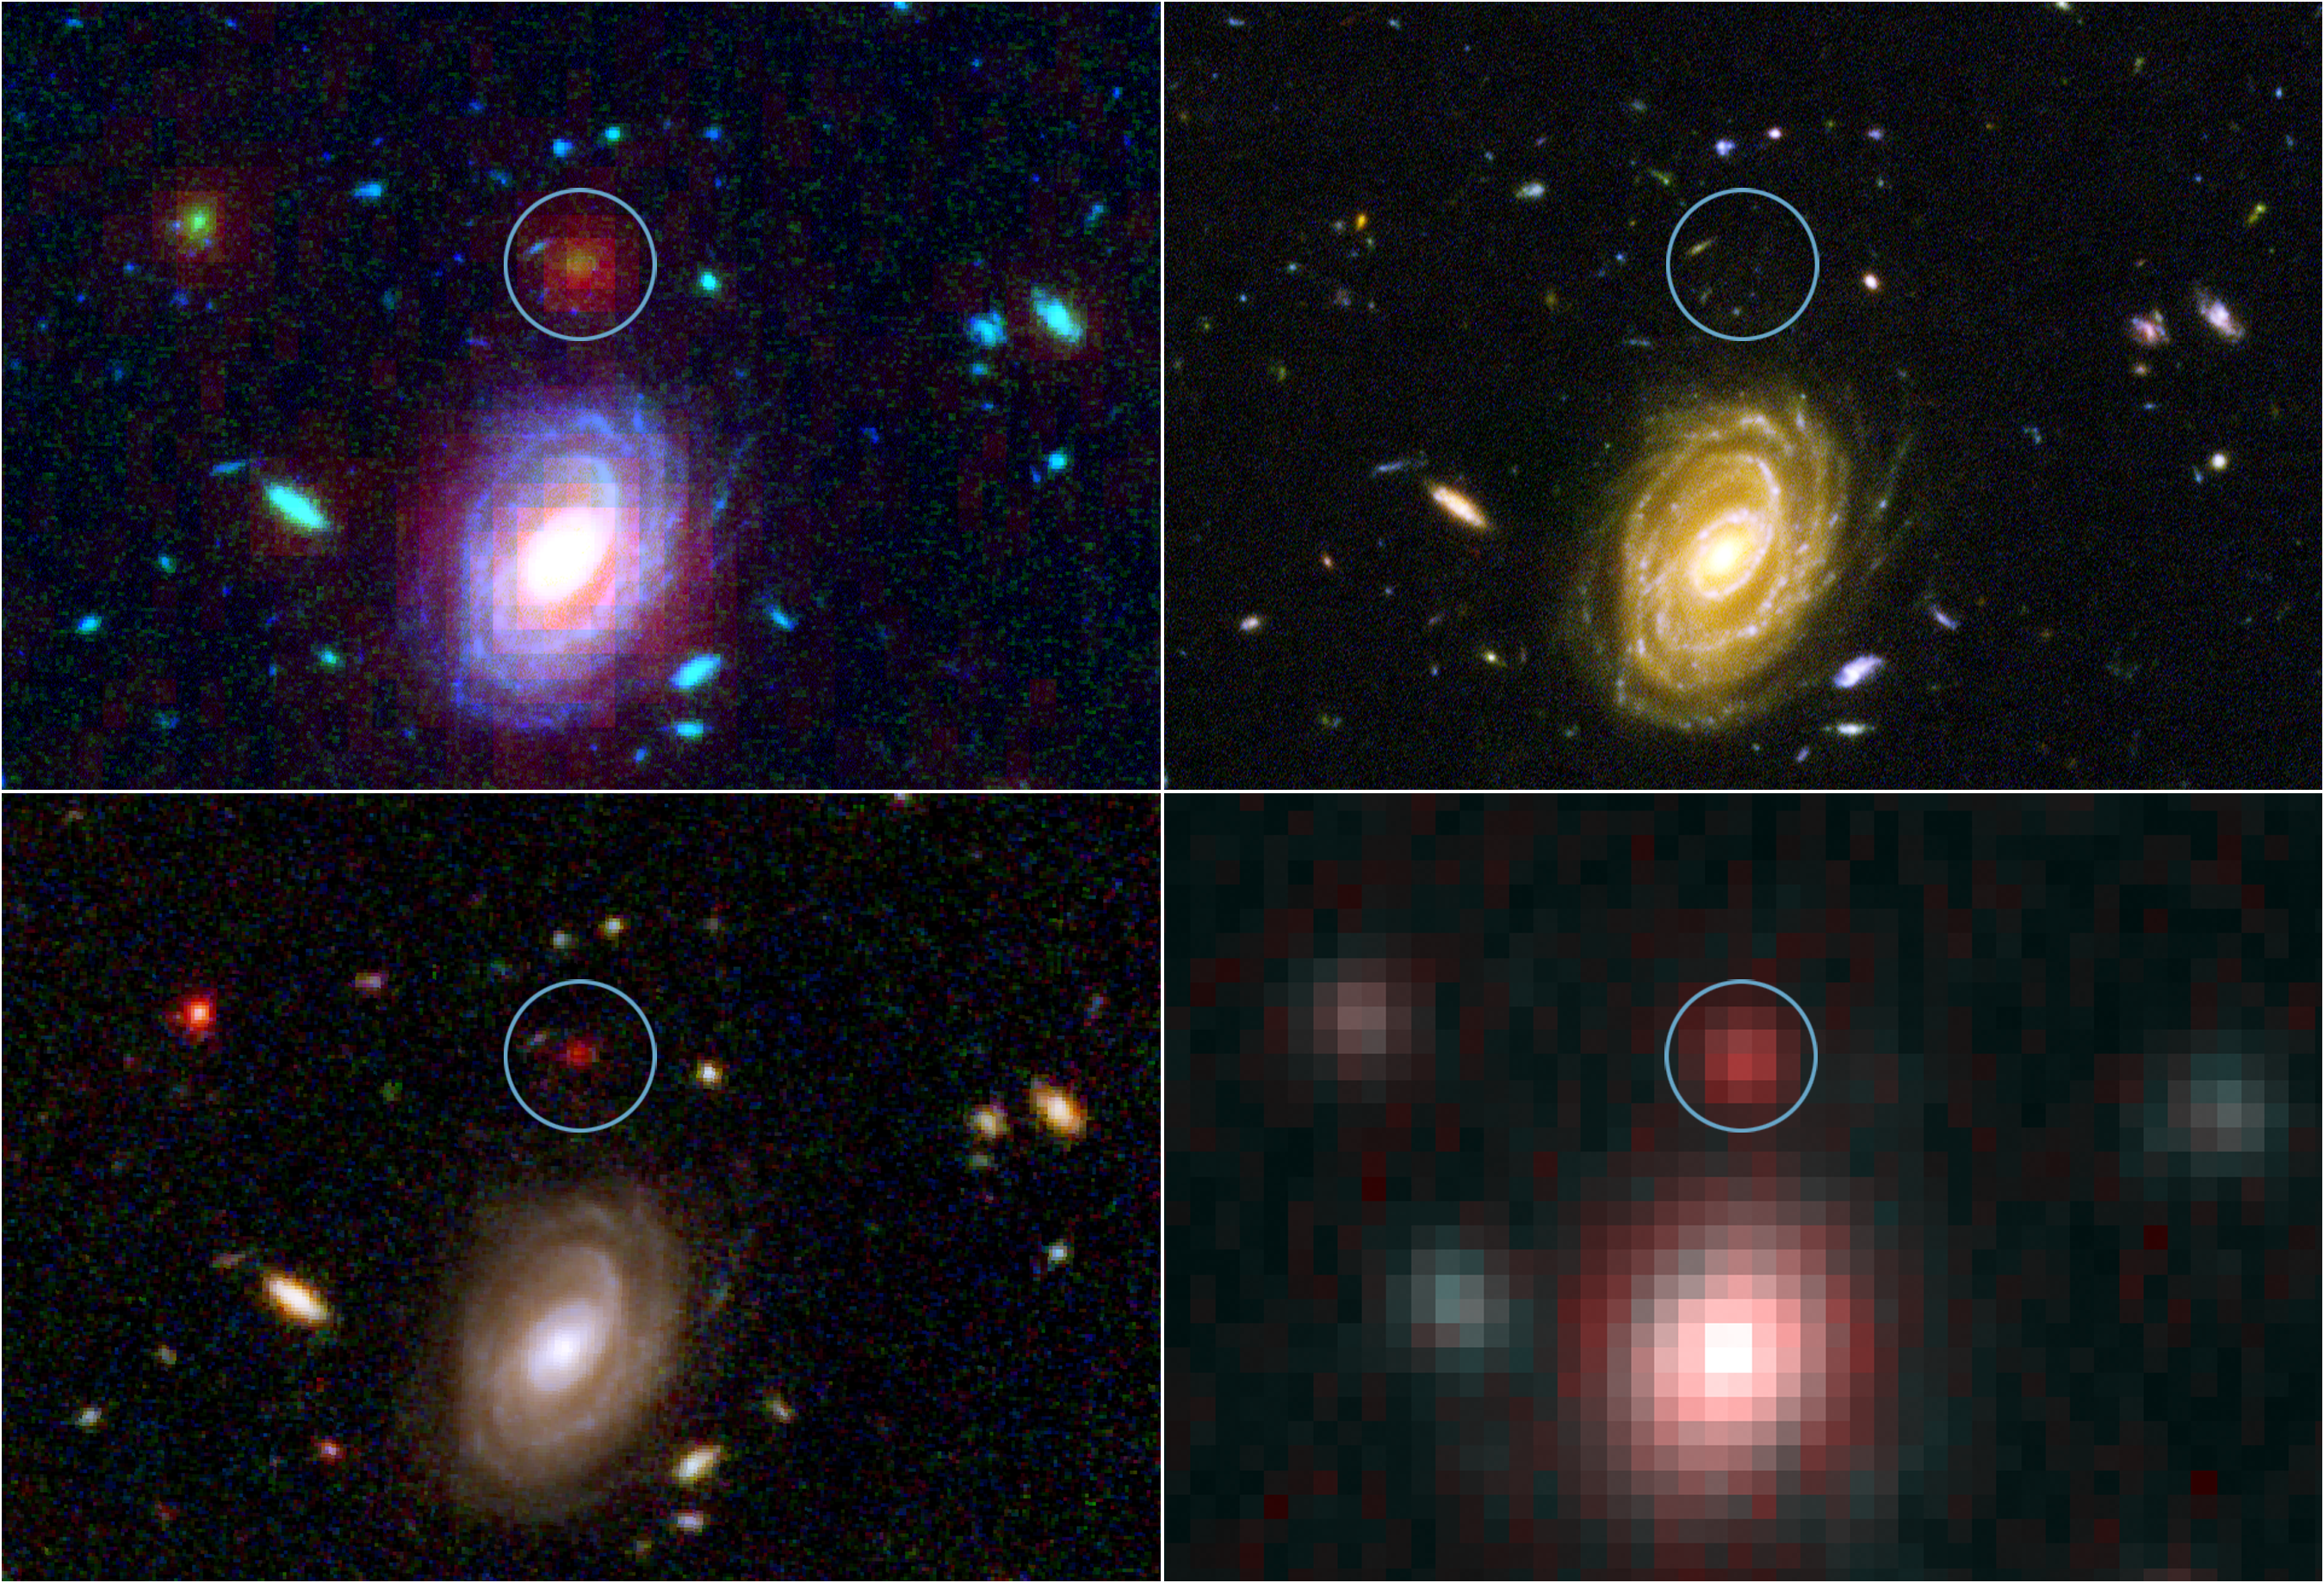

Big Galaxy in Baby Universe

This image demonstrates how data from two of NASA’s Great Observatories, the Spitzer and Hubble Space Telescopes, are used to identify one of the most distant galaxies ever seen. This galaxy is unusually massive for its youthful age of 800 million years. (After the Big Bang, the Milky Way by comparison, is approximately 13 billion years old.)

The galaxy, named HUDF-JD2, was pinpointed among approximately 10,000 others in a small area of sky called the Hubble Ultra Deep Field This is the deepest images of the universe ever made at optical and near-infrared wavelengths (upper left).

A blow-up of one small area of the Hubble Ultra Deep Field is used to identify where the distant galaxy is located (inside green circle). This indicates that the galaxy’s visible light has been absorbed by traveling billions of light-years through intervening hydrogen (upper right).

The galaxy was detected using Hubble’s near infrared camera and multi-object spectrometer. But at near-infrared wavelengths it is very faint and red (bottom left).

The Spitzer infrared array camera, easily detects the galaxy at longer infrared wavelengths. The instrument is sensitive to the light from older, redder stars which should make up most of the mass in a galaxy. The brightness of the infrared galaxy suggests that it is quite massive (bottom right).

Credit: NASA/JPL-Caltech/ESA